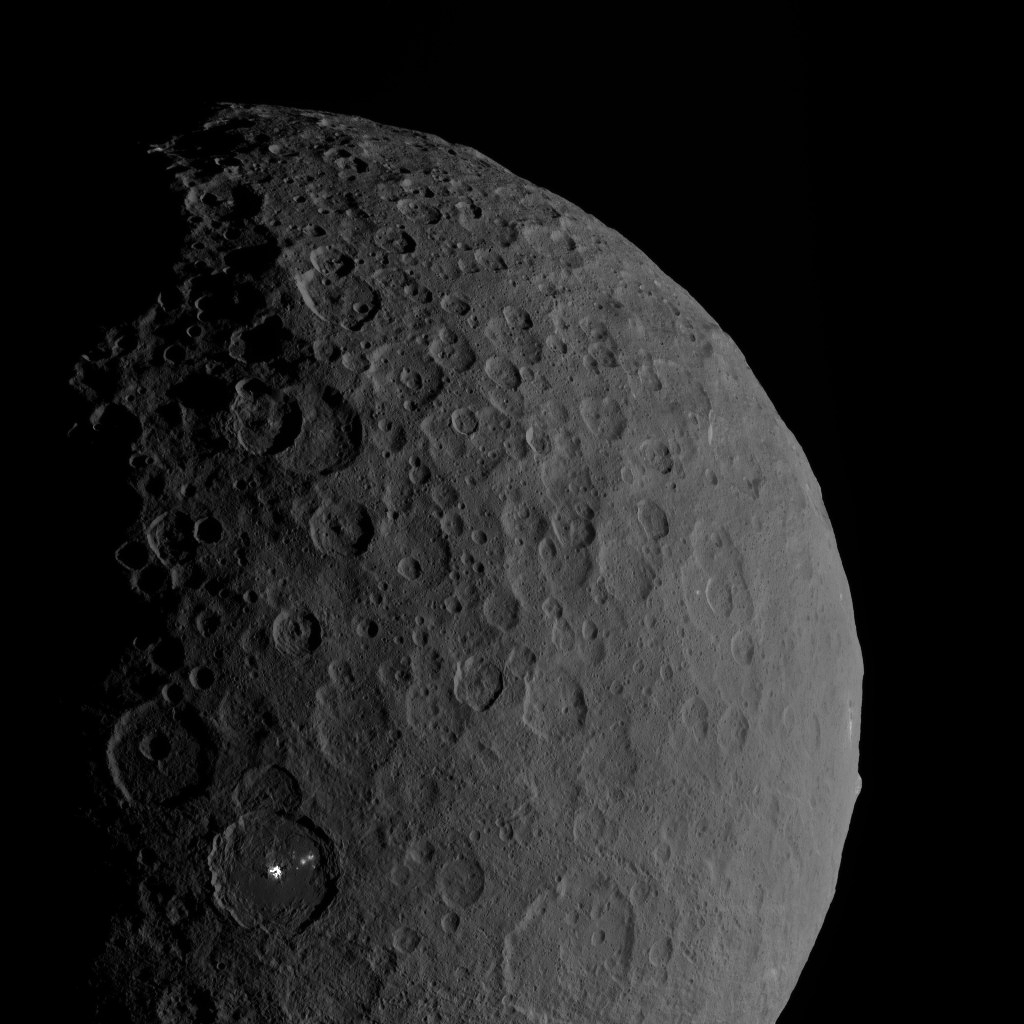

Occator and Ahuna

Occator Crater and Ahuna Mons appear together in this view obtained by NASA’s Dawn spacecraft on February 11, 2017.

Ahuna Mons, on the limb at right, is a mountain 2.5 miles (4 kilometers) tall. Occator hosts the mysterious “bright spots” (called faculae) that were revealed by Dawn to be evaporite deposits (see PIA21078). Both features are relatively young, share a similar composition — different from Ceres’ average composition — and hint at recent internal activity in the dwarf planet.

Dawn took this image during its third extended-mission science orbit (XMO3), from a distance of about 4,700 miles (7,500 kilometers) above the surface of Ceres. The image resolution is about 2,300 feet (700 meters) per pixel.

Dawn’s mission is managed by JPL for NASA’s Science Mission Directorate in Washington. Dawn is a project of the directorate’s Discovery Program, managed by NASA’s Marshall Space Flight Center in Huntsville, Alabama. UCLA is responsible for overall Dawn mission science. Orbital ATK, Inc., in Dulles, Virginia, designed and built the spacecraft. The German Aerospace Center, the Max Planck Institute for Solar System Research, the Italian Space Agency and the Italian National Astrophysical Institute are international partners on the mission team.

Credit: NASA/JPL-Caltech/UCLA/MPS/DLR/IDA